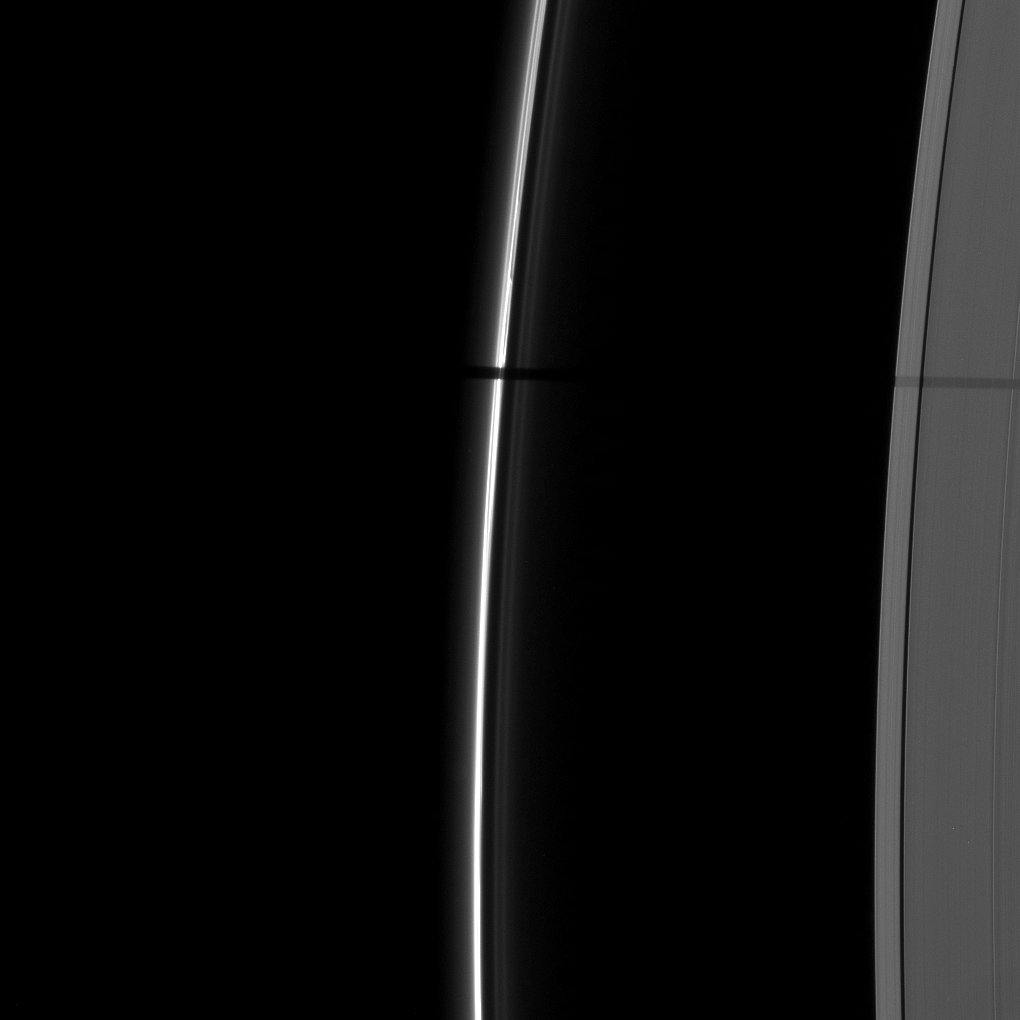

Wide Shadow of Janus

A wide shadow is cast onto the thin F ring and the A ring by the moon Janus in this image taken as Saturn approached its August 2009 equinox.

The novel illumination geometry created around the time of Saturn’s August 2009 equinox allows moons orbiting in or near the plane of Saturn’s equatorial rings to cast shadows onto the rings. These scenes are possible only during the few months before and after Saturn’s equinox. which occurs only once in about 15 Earth years. To learn more about this special time and to see movies of moons’ shadows moving across the rings, see PIA11651 and PIA11660.

Janus (179 kilometers, or 111 miles, across) is not pictured. This view looks toward the unilluminated side of the rings from about 41 degrees above the ringplane.

The image was taken in visible light with the Cassini spacecraft narrow-angle camera on July 14, 2009. The view was obtained at a distance of approximately 1.6 million kilometers (994,000 miles) from Saturn and at a Sun-Saturn-spacecraft, or phase, angle of 87 degrees. Image scale is 9 kilometers (6 miles) per pixel.

The Cassini-Huygens mission is a cooperative project of NASA, the European Space Agency and the Italian Space Agency. The Jet Propulsion Laboratory, a division of the California Institute of Technology in Pasadena, manages the mission for NASA’s Science Mission Directorate, Washington, D.C. The Cassini orbiter and its two onboard cameras were designed, developed and assembled at JPL. The imaging operations center is based at the Space Science Institute in Boulder, Colo.

Credit: NASA/JPL/Space Science Institute